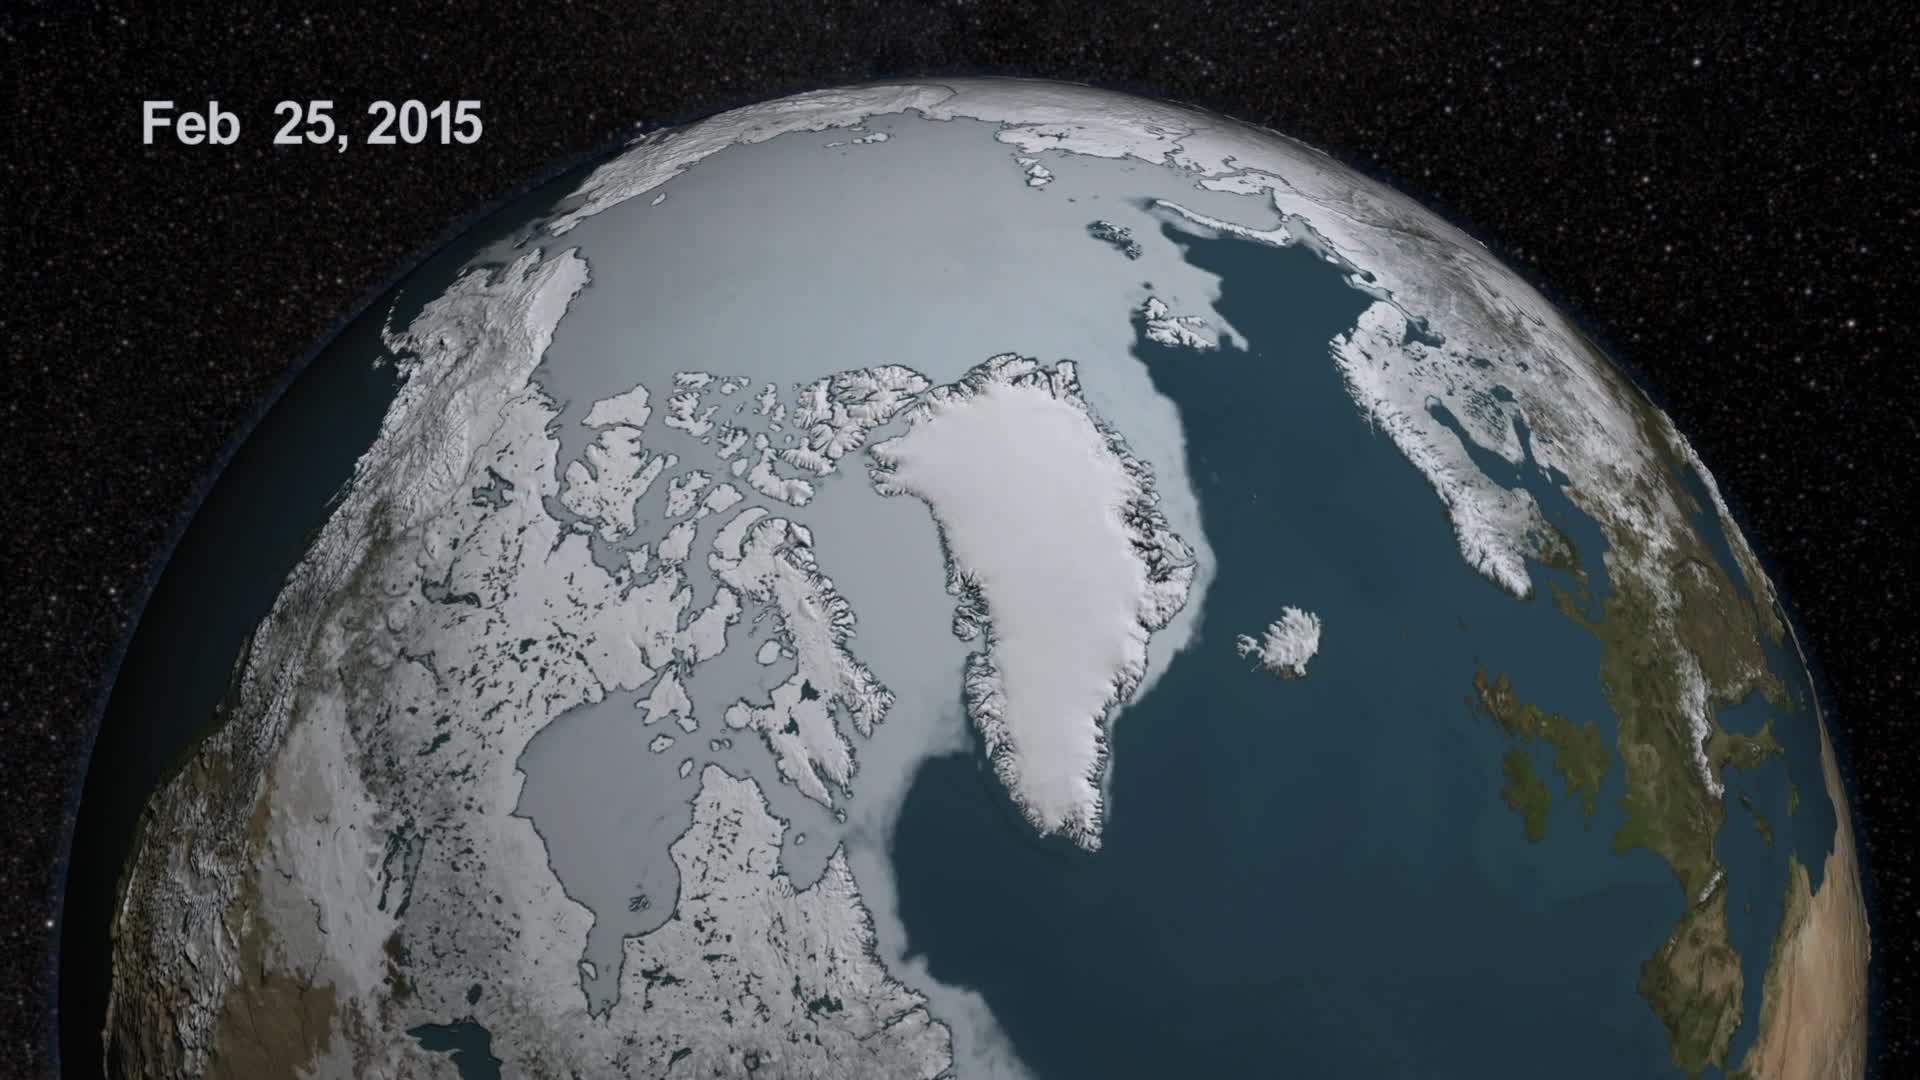

Approaching the 2015 Arctic Sea Ice Minimum

As the sun sets over the Arctic, the end of this year’s melt season is quickly approaching and the sea ice cover has already shrunk to the fourth lowest in the satellite record. With possibly some days of melting left, the sea ice extent could still drop to the second or third lowest on record. Arctic sea ice, which regulates the planet’s temperature by bouncing solar energy back to space, has been on a steep decline for the last two decades. This animation shows the evolution of Arctic sea ice in 2015, from its annual maximum wintertime extent, reached on February 25, to September 6.

Credit: NASA Scientific Visualization Studio DOWNLOAD